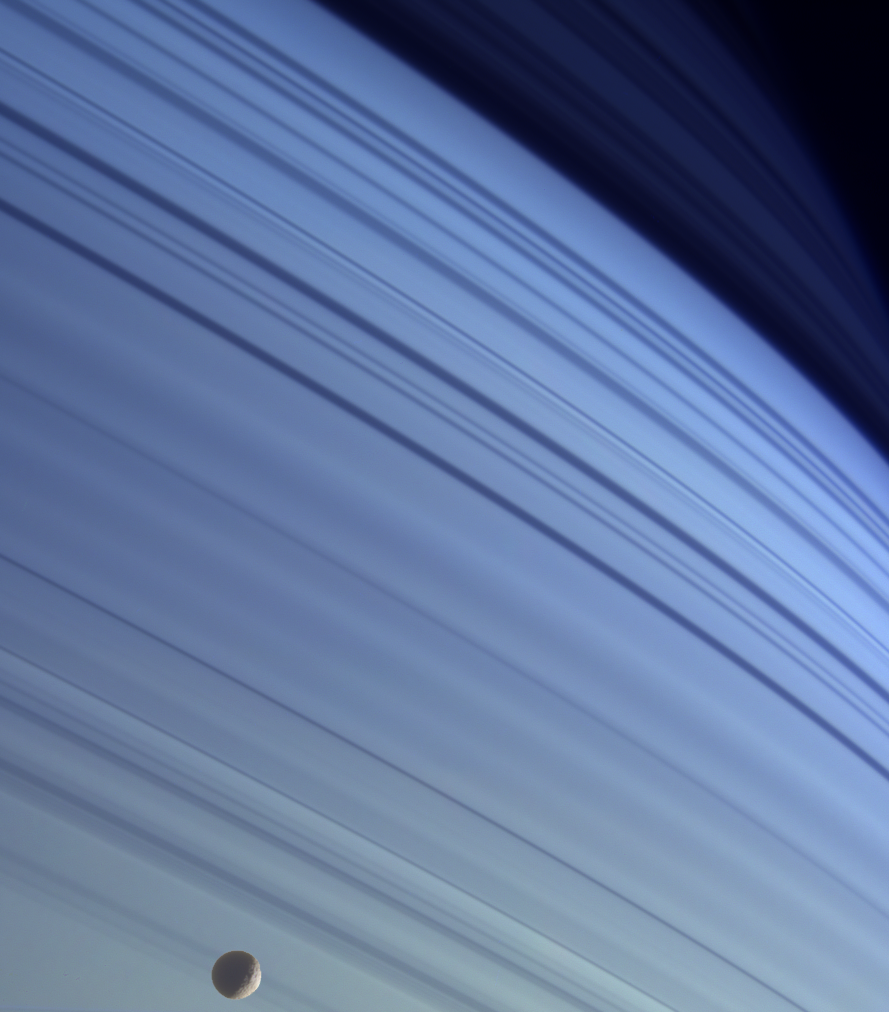

Mimas Blues

Mimas drifts along in its orbit against the azure backdrop of Saturn’s northern latitudes in this true color view. The long, dark lines on the atmosphere are shadows cast by the planet’s rings.

Saturn’s northern hemisphere is presently relatively cloud-free, and rays of sunlight take a long path through the atmosphere. This results in sunlight being scattered at shorter (bluer) wavelengths, thus giving the northernmost latitudes their bluish appearance at visible wavelengths.

At the bottom, craters on icy Mimas (398 kilometers, or 247 miles across) give the moon a dimpled appearance.

Images taken using infrared (930 nanometers), green (568 nanometers) and ultraviolet (338 nanometers) spectral filters were combined. The colors have been adjusted to match closely what the scene would look like in natural color. See PIA06142 for a similar view in natural color.

The images were obtained using the Cassini spacecraft narrow angle camera on Jan. 18, 2005, at a distance of approximately 1.4 million kilometers (870,000 miles) from Saturn. Resolution in the image is 8.5 kilometers (5.3 miles) per pixel on Saturn and 7.5 kilometers (4.7 miles) per pixel on Mimas. The image has been contrast-enhanced to aid visibility.

The Cassini-Huygens mission is a cooperative project of NASA, the European Space Agency and the Italian Space Agency. The Jet Propulsion Laboratory, a division of the California Institute of Technology in Pasadena, manages the mission for NASA’s Science Mission Directorate, Washington, D.C. The Cassini orbiter and its two onboard cameras were designed, developed and assembled at JPL. The imaging team is based at the Space Science Institute, Boulder, Colo.

Credit: NASA/JPL/Space Science Institute